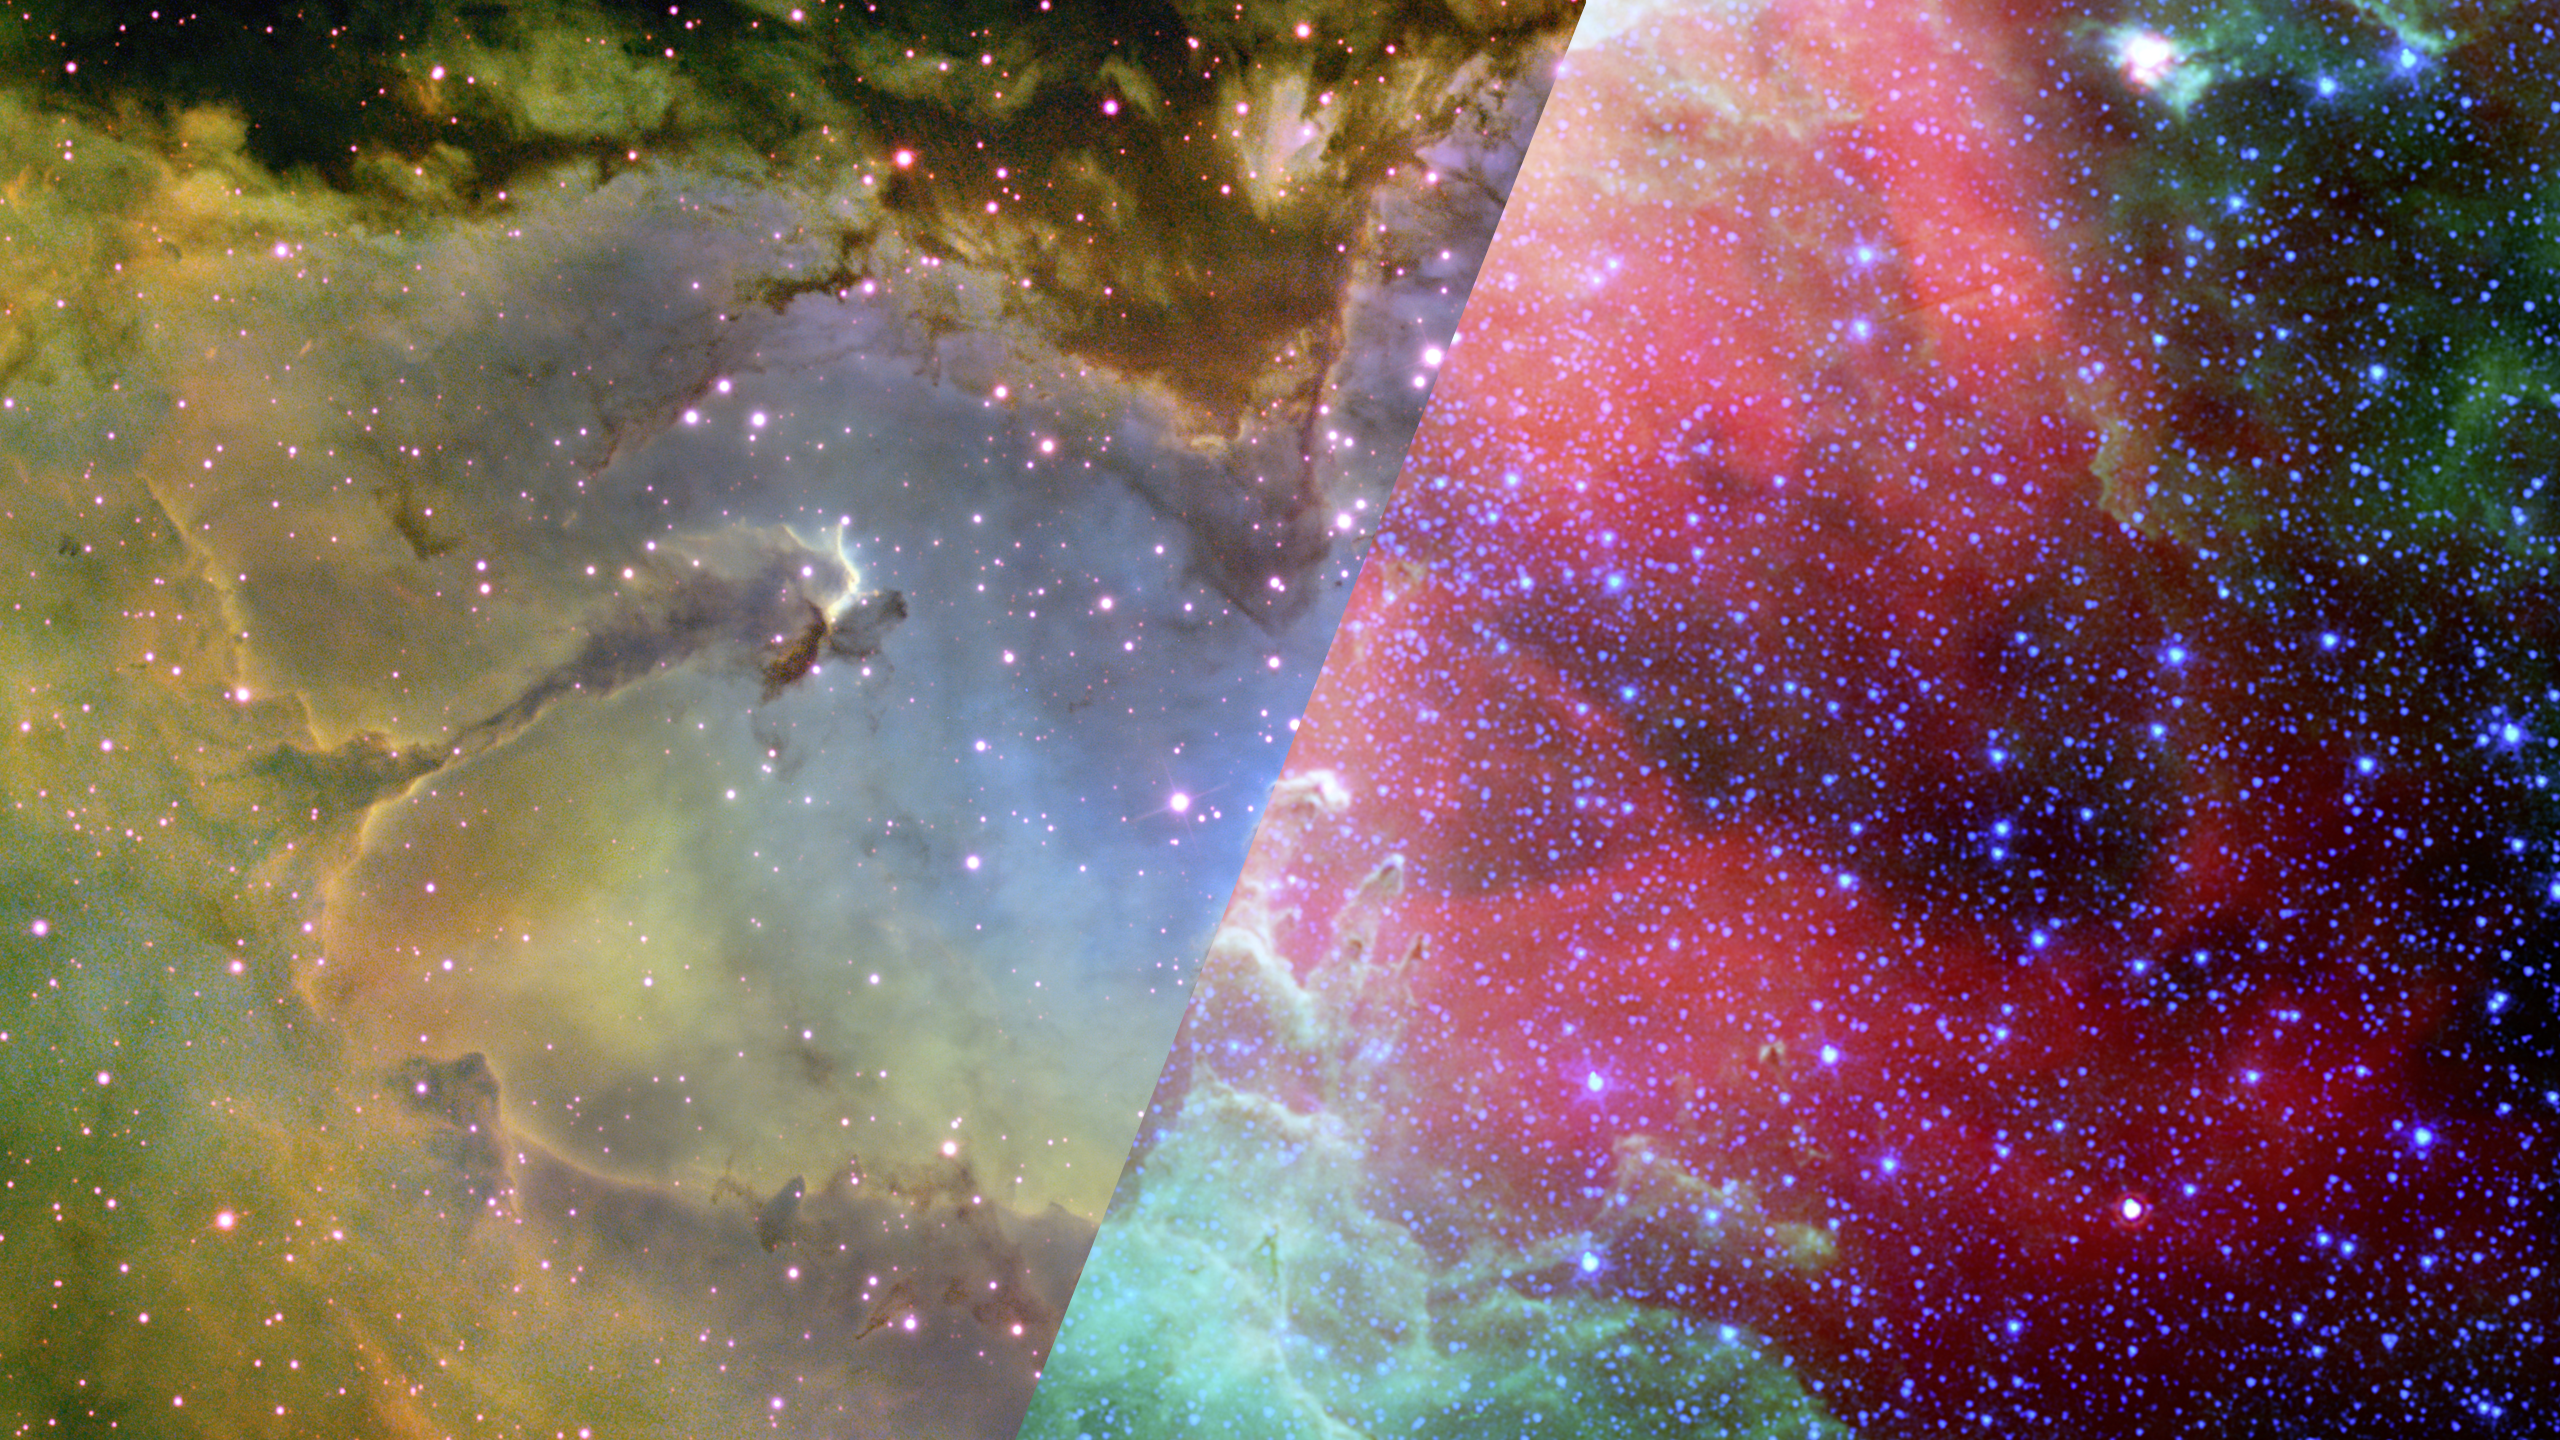

Infrared Universe: Eagle Nebula (M16) Wide View

The Pillars of Creation sit inside a large region of gas and dust being pushed from the inside out by powerful stellar winds. The winds blow back the edges of the cloud, creating dense regions that then collapse under their own gravity to form stars. The characteristic fingers of the Pillars are some of the densest gas in this region, hanging on against the strong winds. In the visible-light view (taken by a ground-based telescope), they are entirely in shadow. The visible view shows the illumination of the inside of the gas and dust. Infrared views (taken by NASA’s Spitzer Space Telescope and the European Space Agency’s Herschel Space Observatory) reveals the massive, sculpted cavern walls that Webb will see in high definition. ESA’s XMM-Newton shows the massive stars doing the sculpting, pouring off hot, ionizing winds that push back the gas and dust.

Optical: The illumination of the inside of the gas and dust.

X-ray: Massive stars pour off hot, ionizing winds that push back the gas and dust.
Credit: NASA, JPL-Caltech/N.Flagey (IAS, SSC) and the MIPSGAL Science Team

Near-Infrared: Cooler towers and field of dust (in green) reveal many young stars.
Credit: ESA, Herschel, PACS, SPIRE, Hill, Motte, HOBYS Key Programme Consortium

Far-Infrared: Massive, sculpted cavern walls that Webb will see in high definition are revealed.
Credit: ESA, XMM-Newton, EPIC, XMM-Newton-SOC, Boulanger

About the Infrared Universe Collection
The human eye can only see visible light, but objects give off a variety of wavelengths of light. To see an object as it truly exists, we would ideally look at its appearance through the full range of the electromagnetic spectrum. Telescopes show us objects as they appear emitting different energies of light, with each wavelength conveying unique information about the object. The Webb Space Telescope will study infrared light from celestial objects with much greater clarity and sensitivity than ever before. Explore the Infrared Universe. Adapted from Cool Cosmos by IPAC, with additional contributions from Bruno Merin and Miguel Merin (Pludo).

Credit: Video: NASA, ESA, Gregory Bacon (STScI)